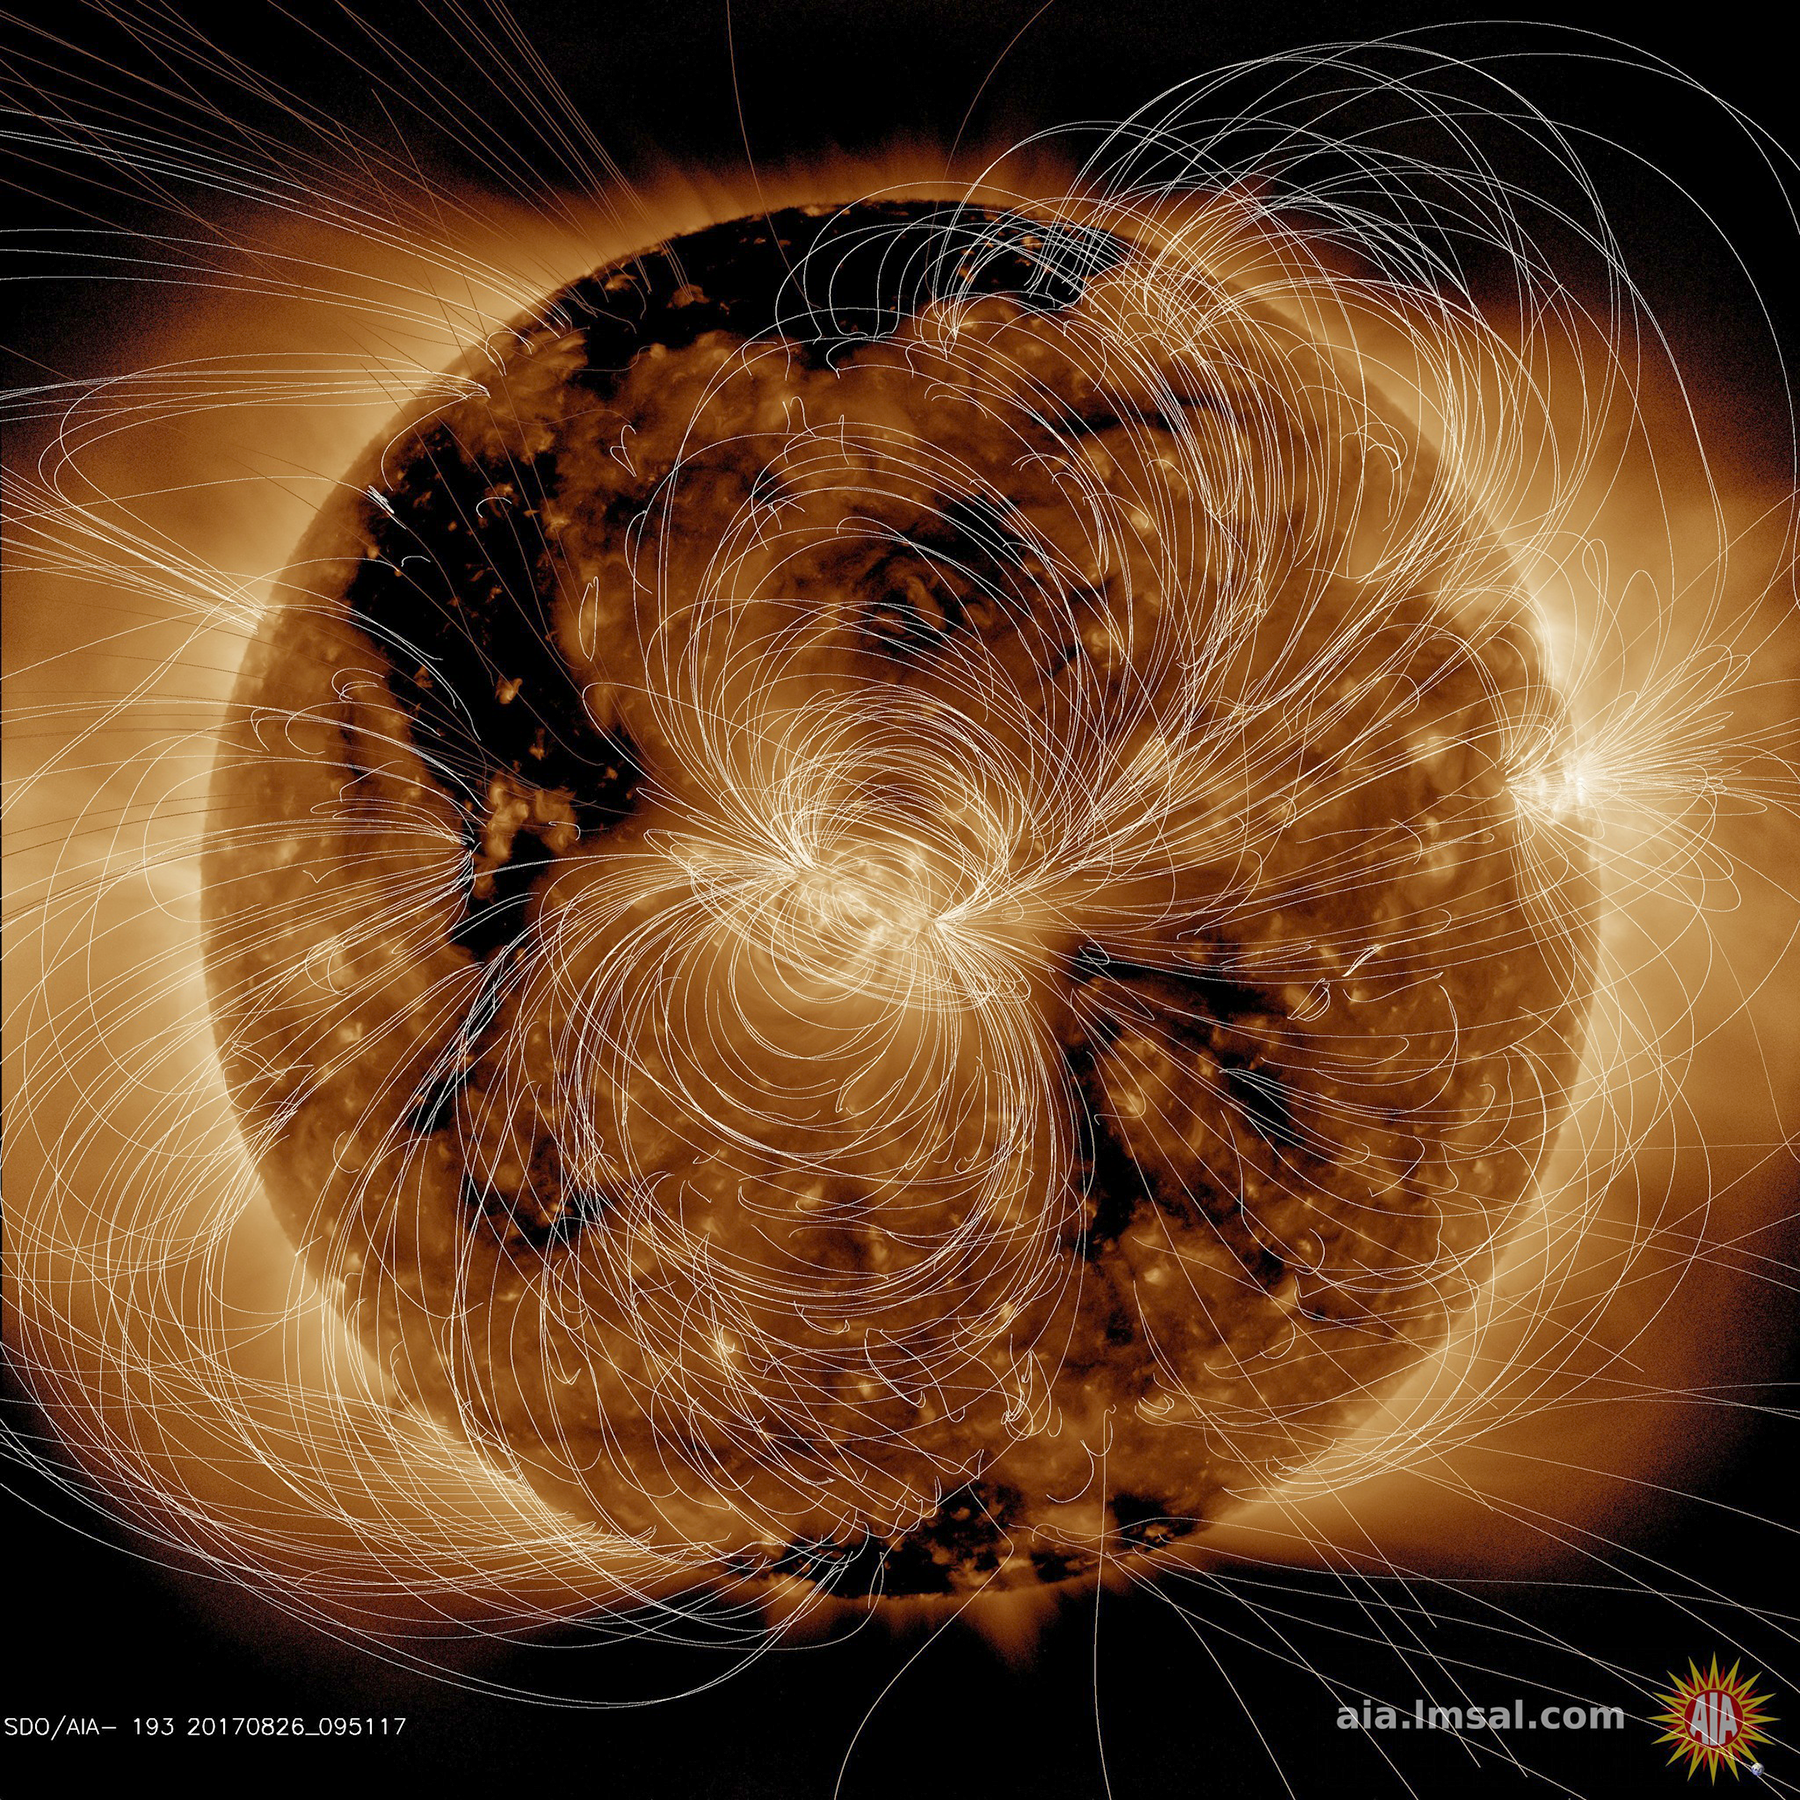

Magnetic Field Portrayed

NASA’s Solar Dynamics Observatory (SDO) scientists use their computer models to generate a view of the sun’s magnetic field (Aug. 10, 2018). We took the opportunity to compare an extreme ultraviolet view of the sun with the same image showing the superimposed field lines. The bright active region right at the central area of the sun clearly shows a concentration of field lines, as well as the small active region at the sun’s right edge, but to a lesser extent. Magnetism drives the dynamic activity near the sun’s surface.

Movies
PIA22662_Maglines193_big.mp4
PIA22662_Maglines193_sm.mp4

SDO is managed by NASA’s Goddard Space Flight Center, Greenbelt, Maryland, for NASA’s Science Mission Directorate, Washington. Its Atmosphere Imaging Assembly was built by the Lockheed Martin Solar Astrophysics Laboratory (LMSAL), Palo Alto, California.

Credit: NASA/GSFC/Solar Dynamics Observatory